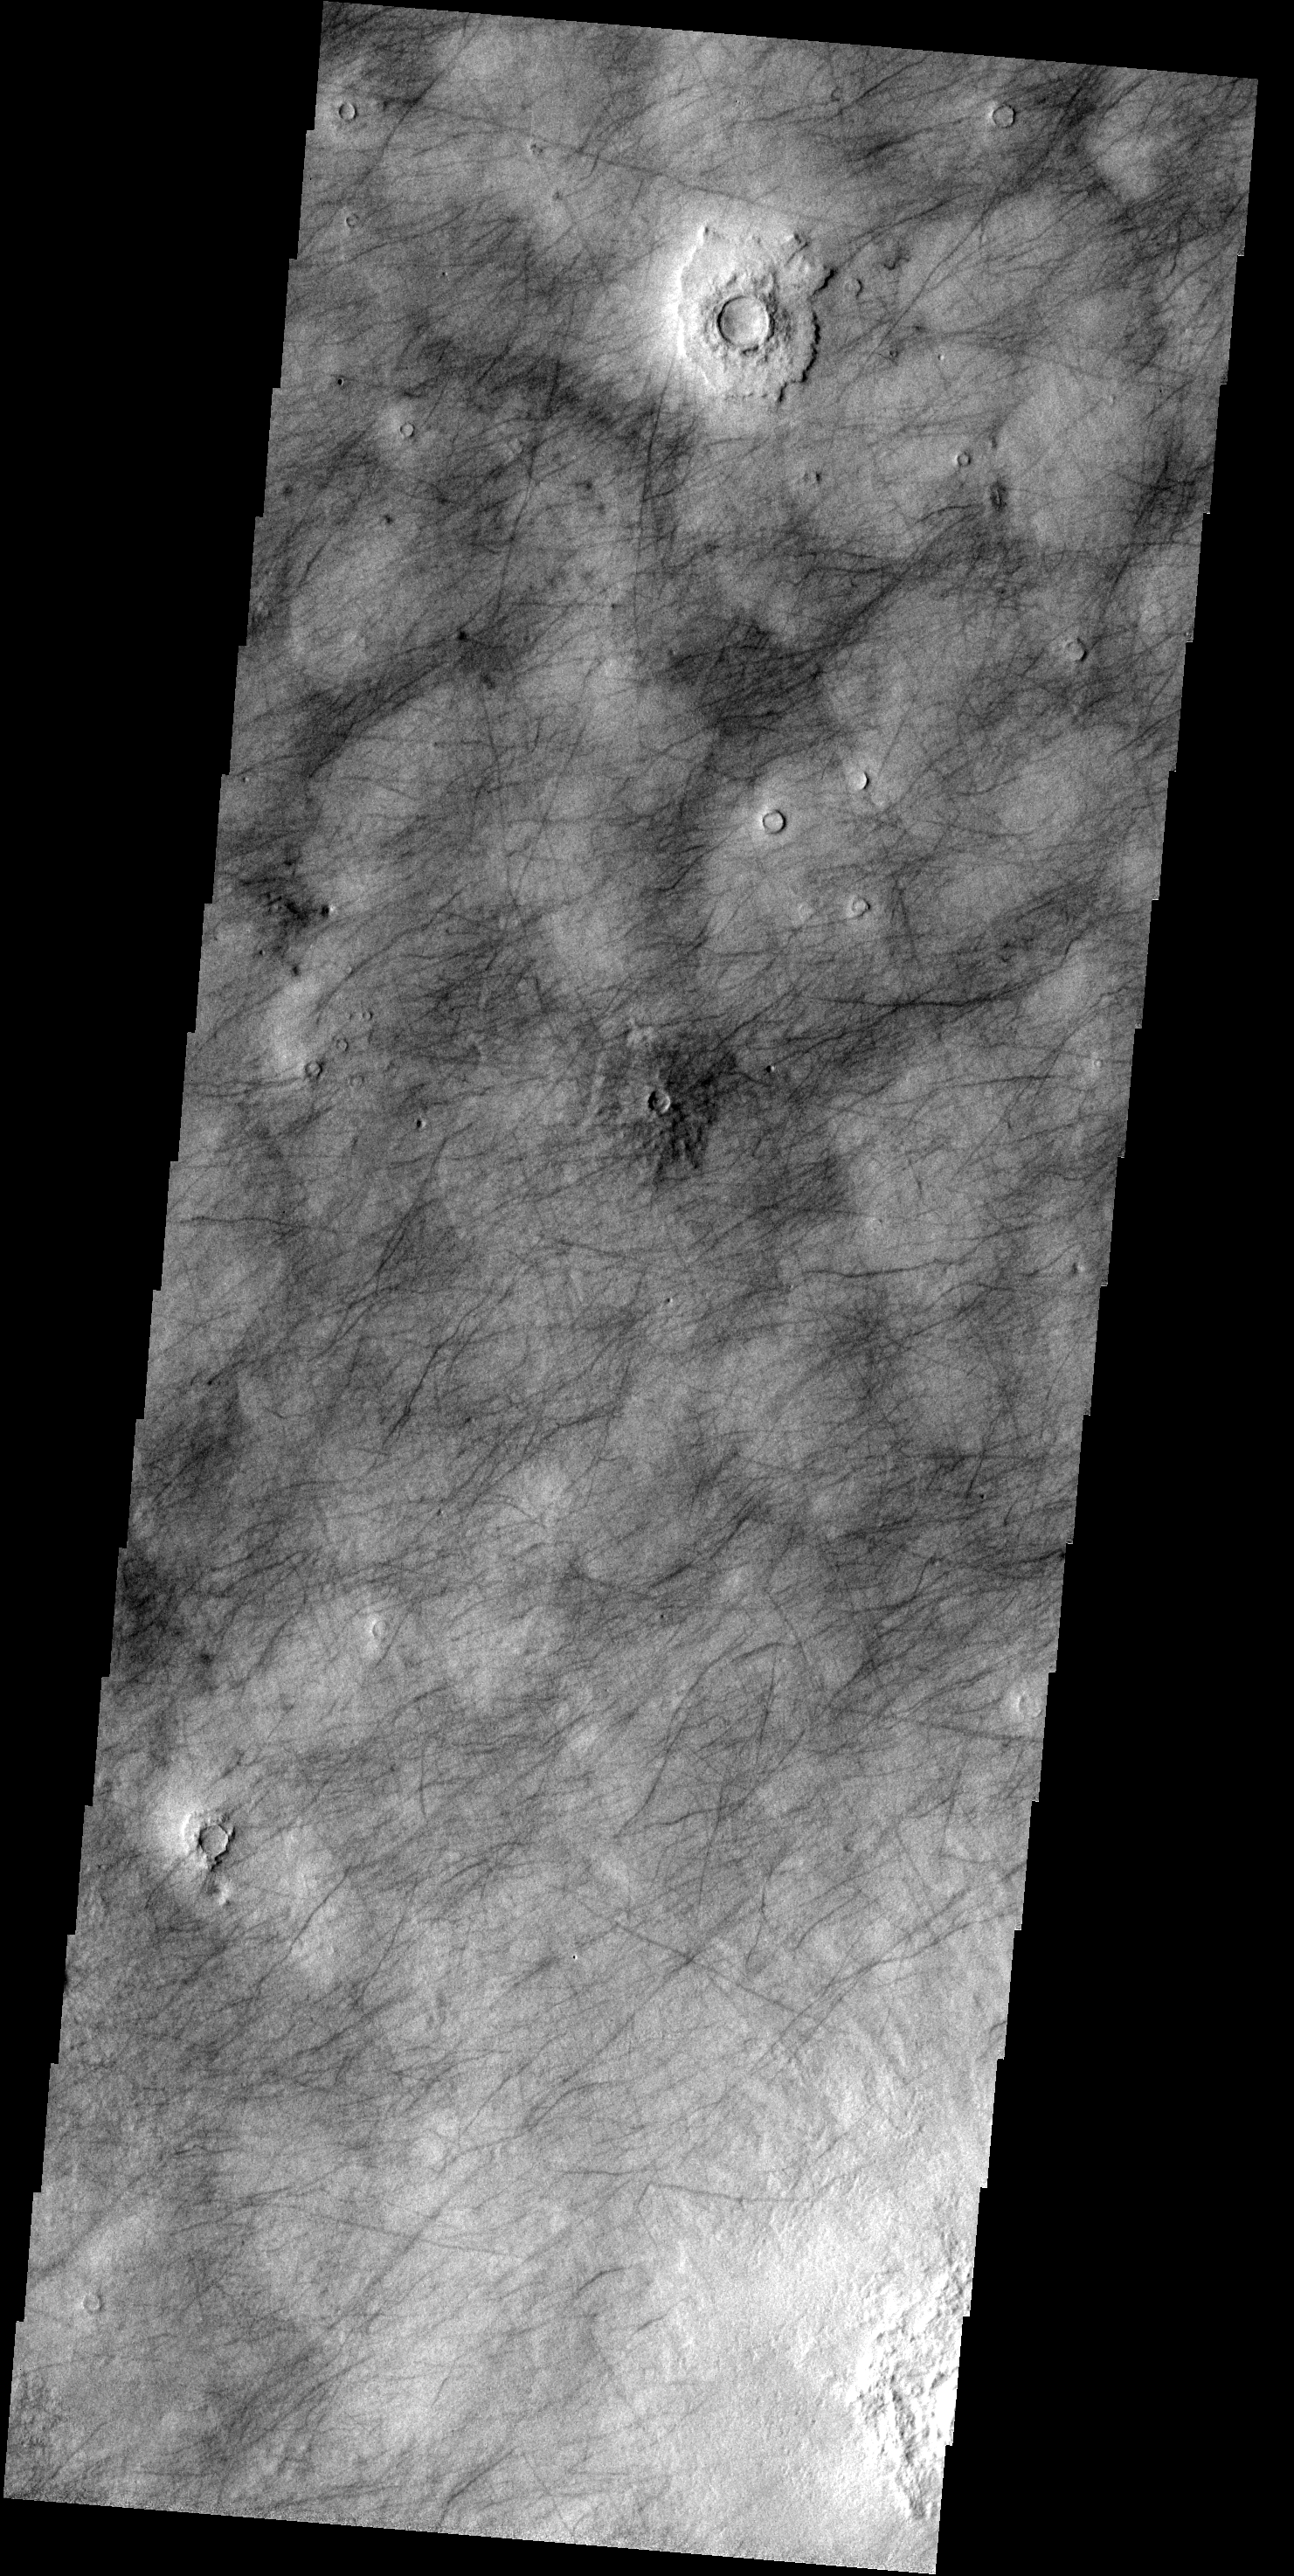

Northern Tracks

This image shows part of Utopia Plainitia. The dark markings are dust devil tracks and possibly fractures.

Image information: VIS instrument. Latitude 52.5N, Longitude 89.4E. 19 meter/pixel resolution.

Please see the THEMIS Data Citation Note for details on crediting THEMIS images.

Note: this THEMIS visual image has not been radiometrically nor geometrically calibrated for this preliminary release. An empirical correction has been performed to remove instrumental effects. A linear shift has been applied in the cross-track and down-track direction to approximate spacecraft and planetary motion. Fully calibrated and geometrically projected images will be released through the Planetary Data System in accordance with Project policies at a later time.

NASA’s Jet Propulsion Laboratory manages the 2001 Mars Odyssey mission for NASA’s Office of Space Science, Washington, D.C. The Thermal Emission Imaging System (THEMIS) was developed by Arizona State University, Tempe, in collaboration with Raytheon Santa Barbara Remote Sensing. The THEMIS investigation is led by Dr. Philip Christensen at Arizona State University. Lockheed Martin Astronautics, Denver, is the prime contractor for the Odyssey project, and developed and built the orbiter. Mission operations are conducted jointly from Lockheed Martin and from JPL, a division of the California Institute of Technology in Pasadena.

Credit: NASA/JPL/ASU